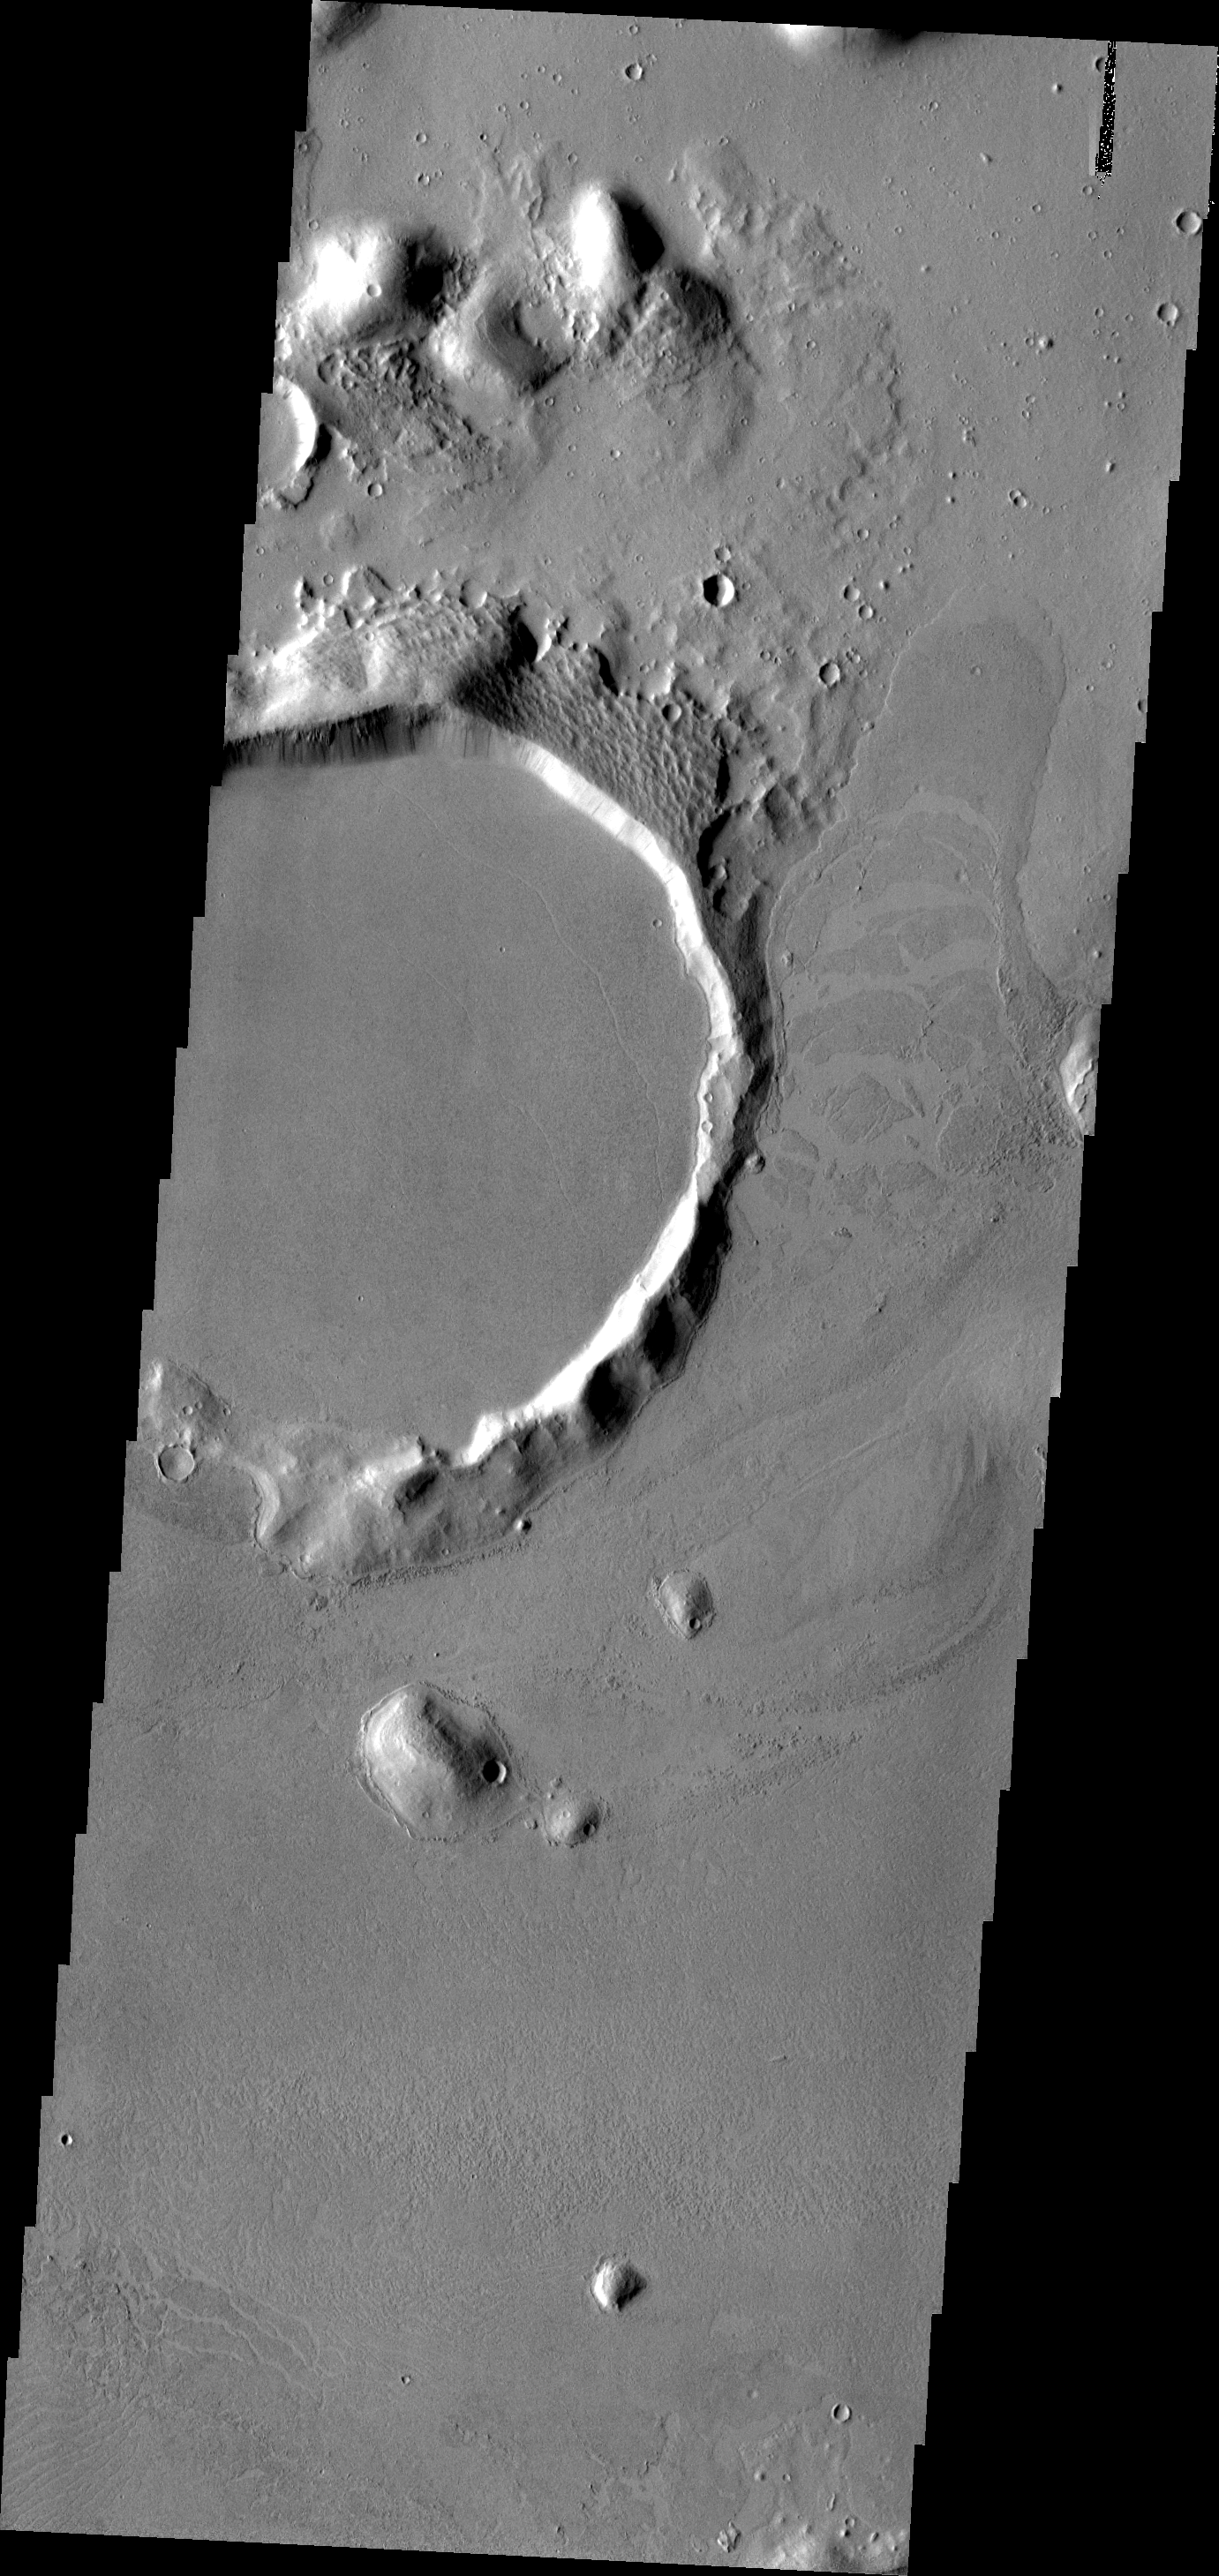

Platy Lava Flow

The ‘tongue’ of platy lava located on the eastern side of the crater and spilling towards the north is the margin of an extensive lava field within Amazonis Planitia.

Image information: VIS instrument. Latitude 23.5N, Longitude 189.2E. 19 meter/pixel resolution.

Please see the THEMIS Data Citation Note for details on crediting THEMIS images.

Note: this THEMIS visual image has not been radiometrically nor geometrically calibrated for this preliminary release. An empirical correction has been performed to remove instrumental effects. A linear shift has been applied in the cross-track and down-track direction to approximate spacecraft and planetary motion. Fully calibrated and geometrically projected images will be released through the Planetary Data System in accordance with Project policies at a later time.

NASA’s Jet Propulsion Laboratory manages the 2001 Mars Odyssey mission for NASA’s Office of Space Science, Washington, D.C. The Thermal Emission Imaging System (THEMIS) was developed by Arizona State University, Tempe, in collaboration with Raytheon Santa Barbara Remote Sensing. The THEMIS investigation is led by Dr. Philip Christensen at Arizona State University. Lockheed Martin Astronautics, Denver, is the prime contractor for the Odyssey project, and developed and built the orbiter. Mission operations are conducted jointly from Lockheed Martin and from JPL, a division of the California Institute of Technology in Pasadena.

Credit: NASA/JPL/ASU